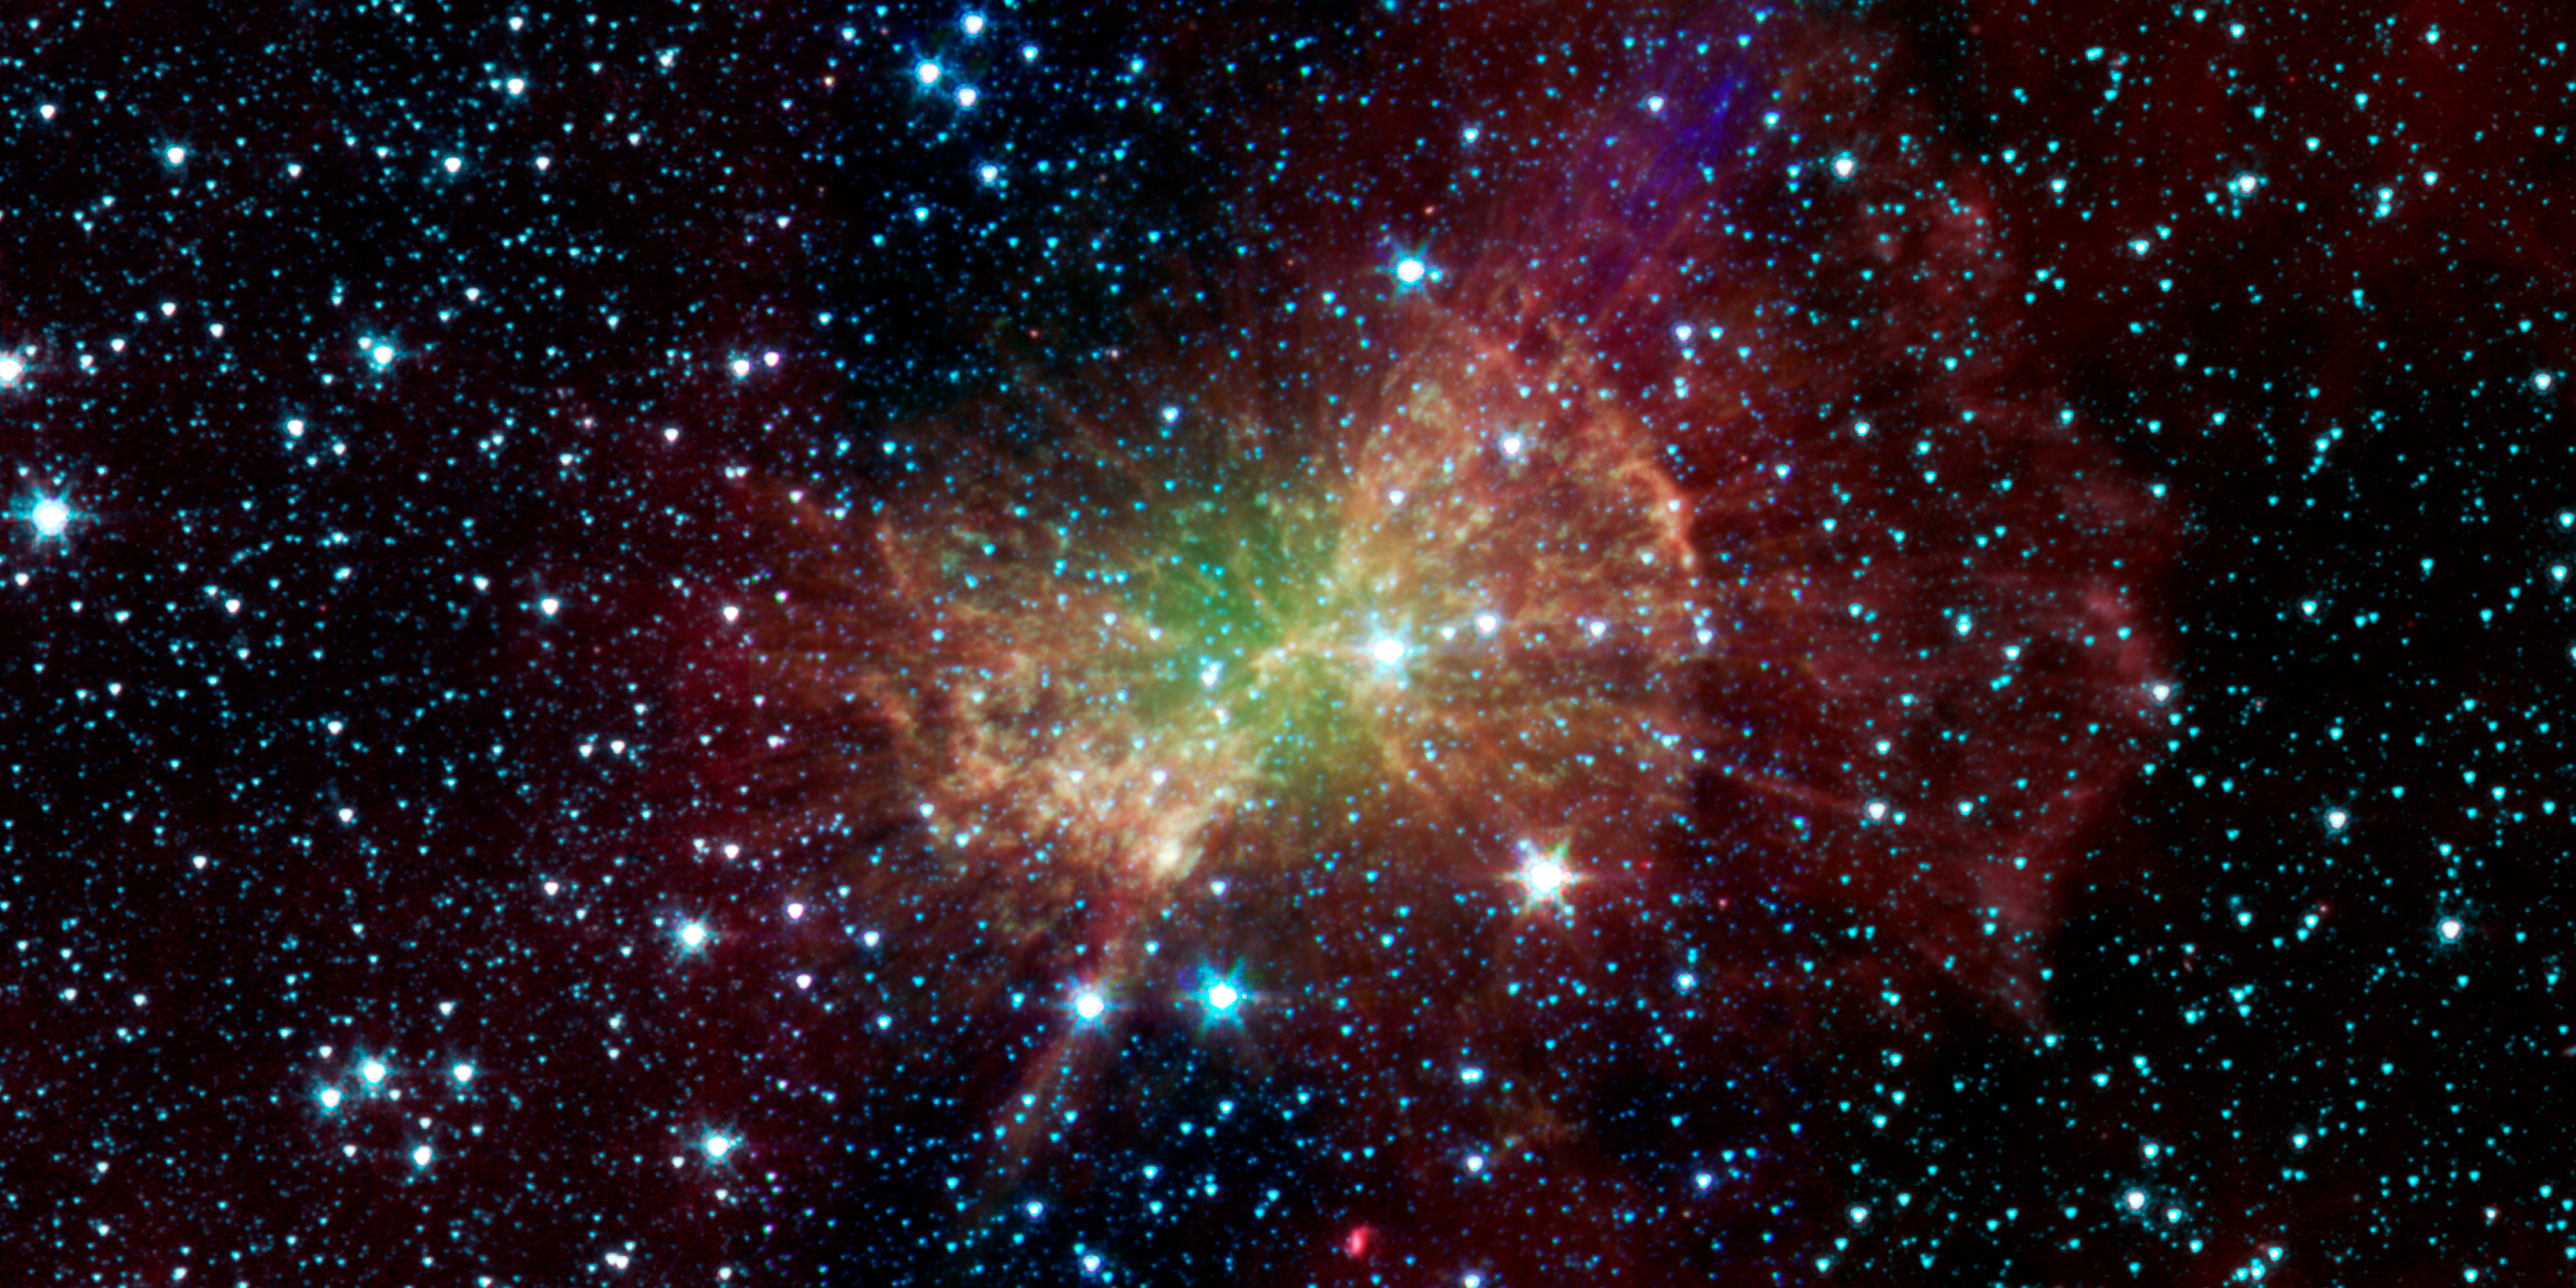

Weighing in on the Dumbbell Nebula

The “Dumbbell nebula,” also known as Messier 27, pumps out infrared light in this image from NASA’s Spitzer Space Telescope. The nebula was named after its resemblance to a dumbbell as seen in visible light. It was discovered in 1764 by Charles Messier, who included it as the 27th member of his famous catalog of nebulous objects. Though he did not know it at the time, this was the first in a class of objects, now known as “planetary nebulae,” to make it into the catalog.

Planetary nebulae, historically named for their resemblance to gas-giant planets, are now known to be the remains of stars that once looked a lot like our sun. When sun-like stars die, they puff out their outer gaseous layers. These layers are heated by the hot core of the dead star, called a white dwarf, and shine with infrared and visible-light colors. Our own sun will blossom into a planetary nebula when it dies in about five billion years.

The Dumbbell nebula is 1,360 light-years away in the Vulpecula constellation, and stretches across 4.5 light-years of space. That would more that fill the space between our sun and the nearest star, and it demonstrates how effective planetary nebulae are at returning much of a star’s material back to interstellar space at the end of their lives.

Spitzer’s infrared view shows a different side of this recycled stellar material. The diffuse green glow, which is brightest near the center, is probably from hot gas atoms being heated by the ultraviolet light from the central white dwarf.

A collection of clumps fill the central part of the nebula, and red-colored radial spokes extend well beyond. Astronomers think these features represent molecules of hydrogen gas, mixed with traces of heavier elements. Despite being broken apart by the ultraviolet light from the central white dwarf, much of this molecular material may survive intact and mix back into interstellar gas clouds, helping to fuel the next generation of stars. Similar structures are seen in the Helix and other planetary nebulae.

This image was made using data from Spitzer’s infrared array camera. Blue shows infrared light with wavelengths of 3.6 microns, green represents 4.5-micron light and red, 8.0-micron light.

Credit: NASA/JPL-Caltech/Harvard-Smithsonian CfA